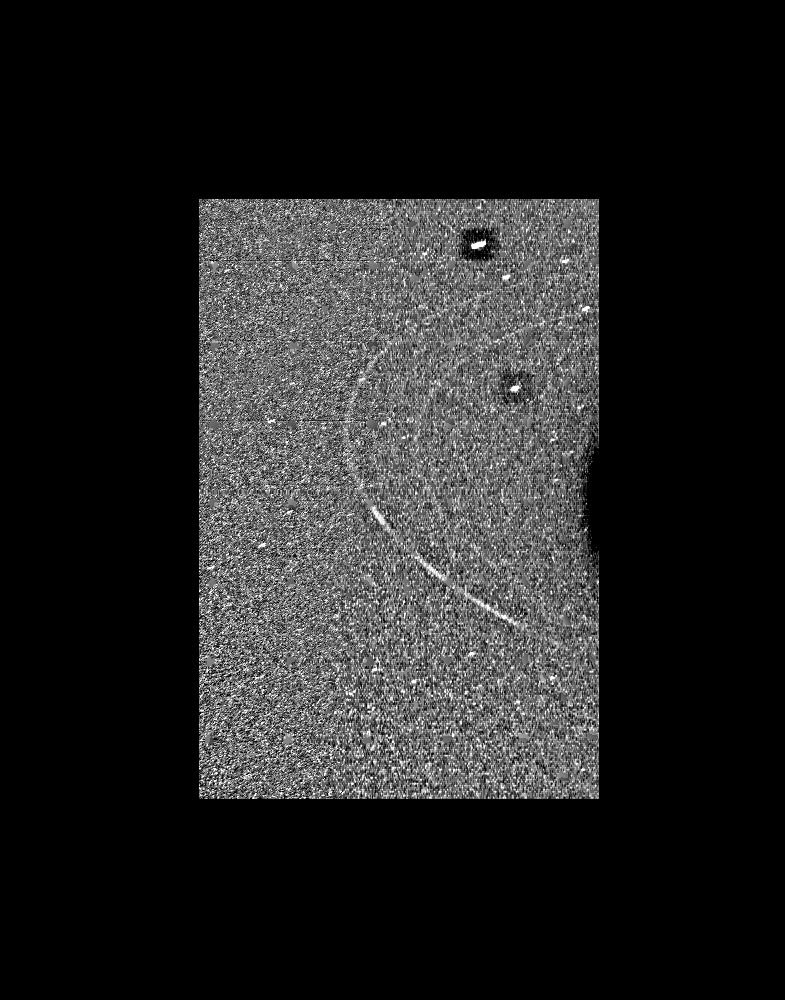

Neptune Rings and 1989N2

In this Voyager wide-angle image taken on Aug. 23 1989, the two main rings of Neptune can be clearly seen. In the lower part of the frame the originally announced ring arc, consisting of three distinct features, is visible. This feature covers about 35 degrees of longitude and has yet to be radially resolved in Voyager images. From higher resolution images it is known that this region contains much more material than the diffuse belts seen elsewhere in its orbit, which seem to encircle the planet. This is consistent with the fact that ground-based observations of stellar occultations by the rings show them to be very broken and clumpy. The more sensitive wide-angle camera is revealing more widely distributed but fainter material. Each of these rings of material lies just outside of the orbit of a newly discovered moon. One of these moons, 1989N2, may be seen in the upper right corner. The moon is streaked by its orbital motion, whereas the stars in the frame are less smeared. The dark area around the bright moon and star are artifacts of the processing required to bring out the faint rings. This wide-angle image was taken from a range of 2 million kilometers (1.2 million miles), through the clear filter. The Voyager Mission is conducted by JPL for NASA’s Office of Space Science and Applications.

Credit: NASA/JPL